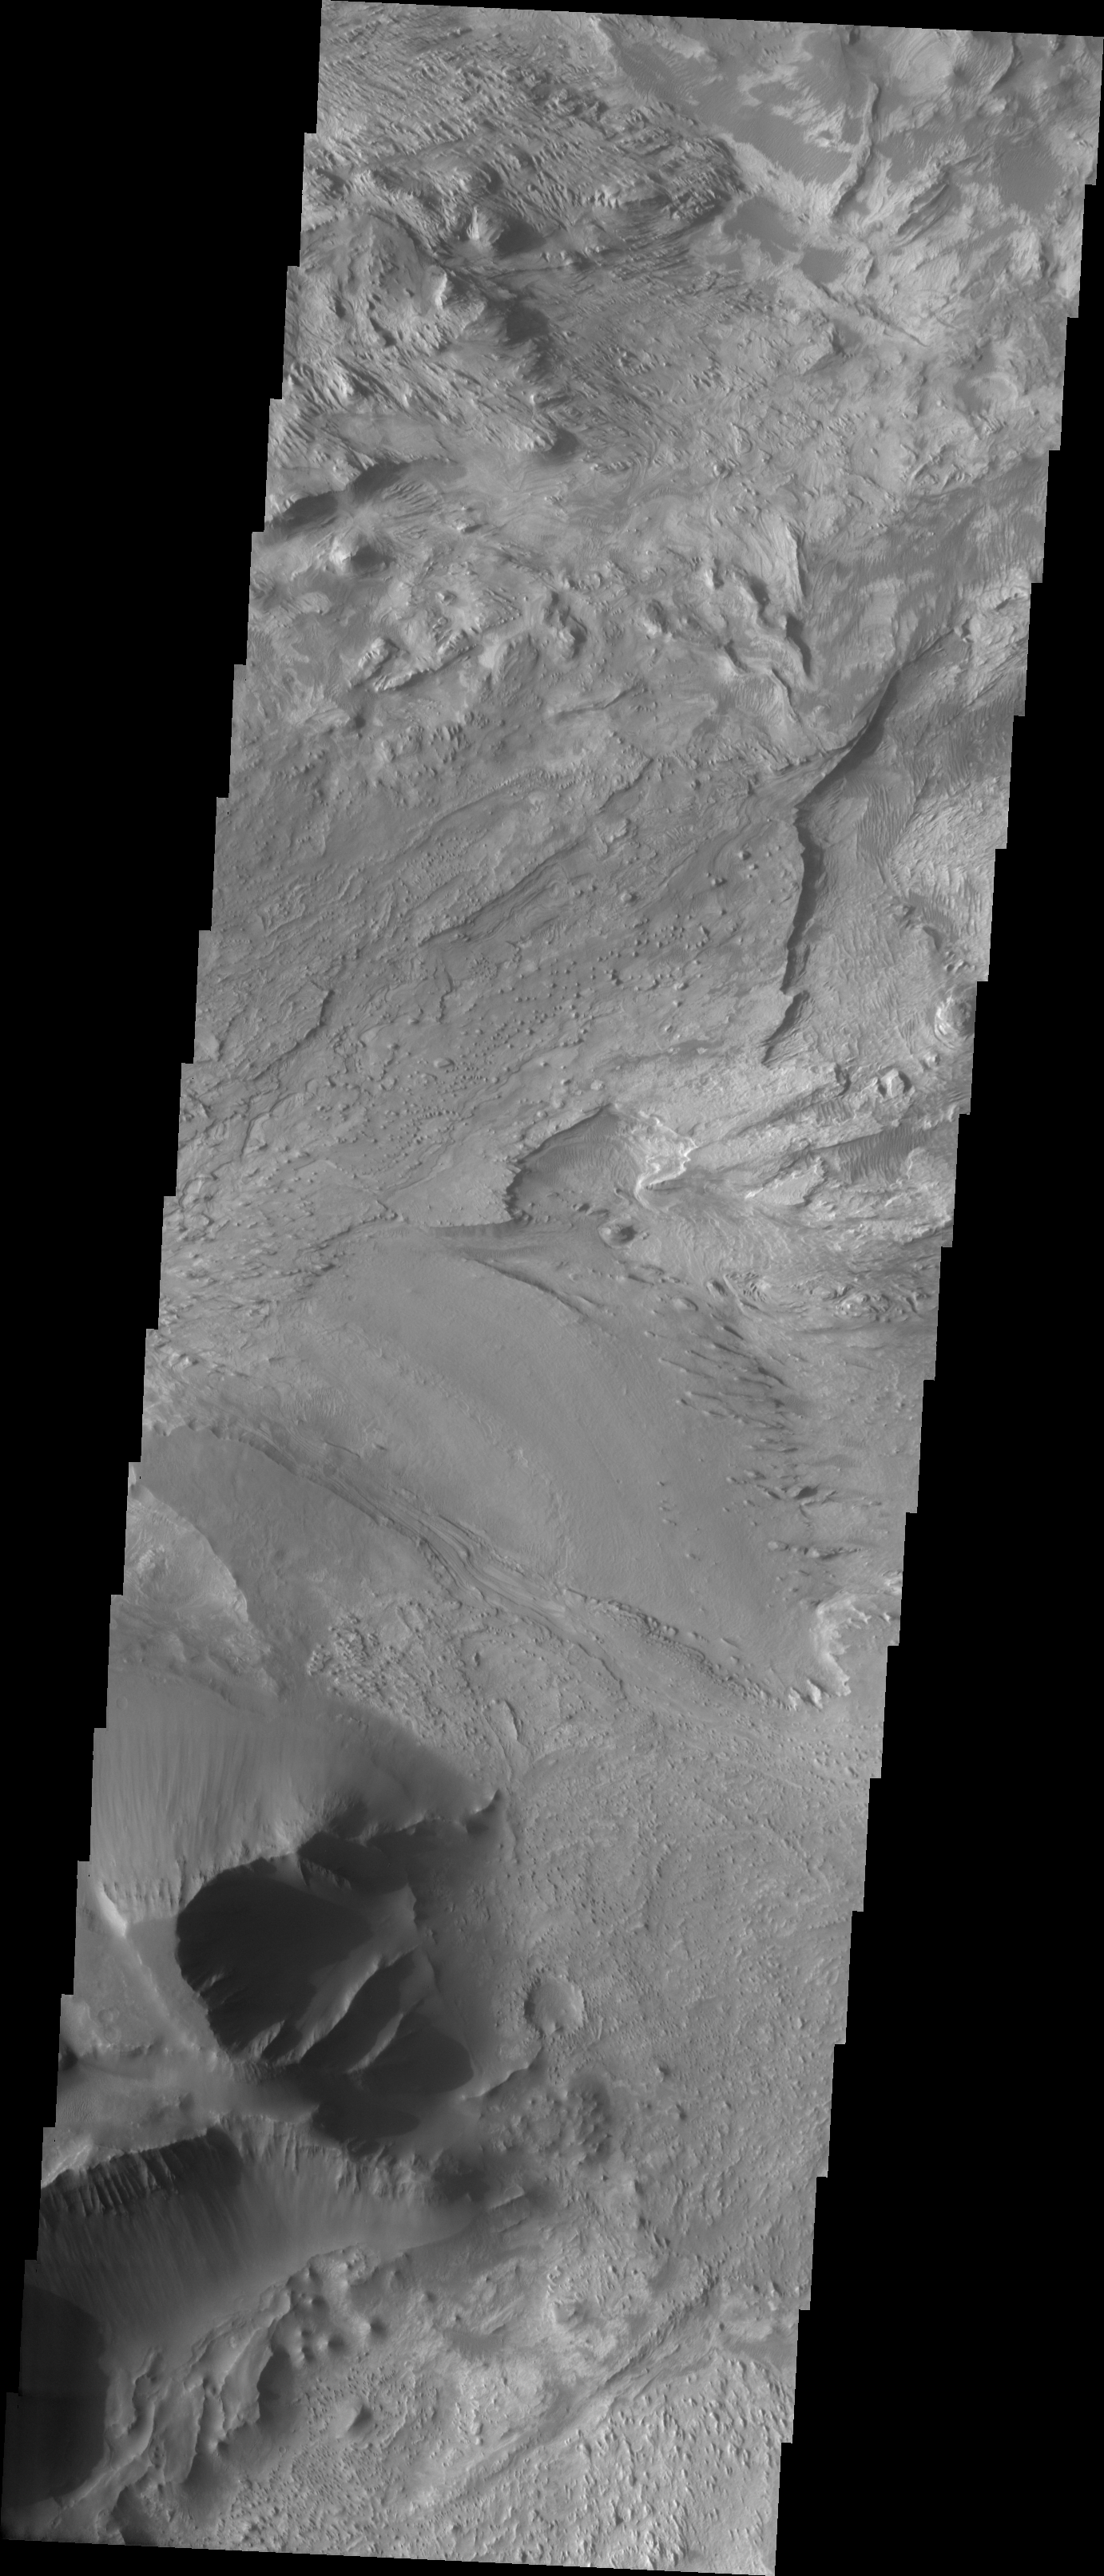

Candor Chasma

The Odyssey spacecraft has taken some great pictures of Valles Marineris, the largest canyon in the solar system. If this canyon were on Earth, it would stretch from New York to Los Angeles. For the next several weeks, the Image of the Day will tour some of the canyons that make up this vast system. We will start with Ius Chasma in the west, and end with Coprates Chasma to the east. For more information on Vallis Marineris, please see http://mars.jpl.nasa.gov/mep/science/vm.html.

This image shows an area in Candor Chasma. Layered surfaces and wind etched surfaces are present in this area.

Image information: VIS instrument. Latitude -5.3, Longitude 283.2 East (76.8 West). 19 meter/pixel resolution.

Note: this THEMIS visual image has not been radiometrically nor geometrically calibrated for this preliminary release. An empirical correction has been performed to remove instrumental effects. A linear shift has been applied in the cross-track and down-track direction to approximate spacecraft and planetary motion. Fully calibrated and geometrically projected images will be released through the Planetary Data System in accordance with Project policies at a later time.

NASA’s Jet Propulsion Laboratory manages the 2001 Mars Odyssey mission for NASA’s Office of Space Science, Washington, D.C. The Thermal Emission Imaging System (THEMIS) was developed by Arizona State University, Tempe, in collaboration with Raytheon Santa Barbara Remote Sensing. The THEMIS investigation is led by Dr. Philip Christensen at Arizona State University. Lockheed Martin Astronautics, Denver, is the prime contractor for the Odyssey project, and developed and built the orbiter. Mission operations are conducted jointly from Lockheed Martin and from JPL, a division of the California Institute of Technology in Pasadena.

Credit: NASA/JPL/Arizona State University